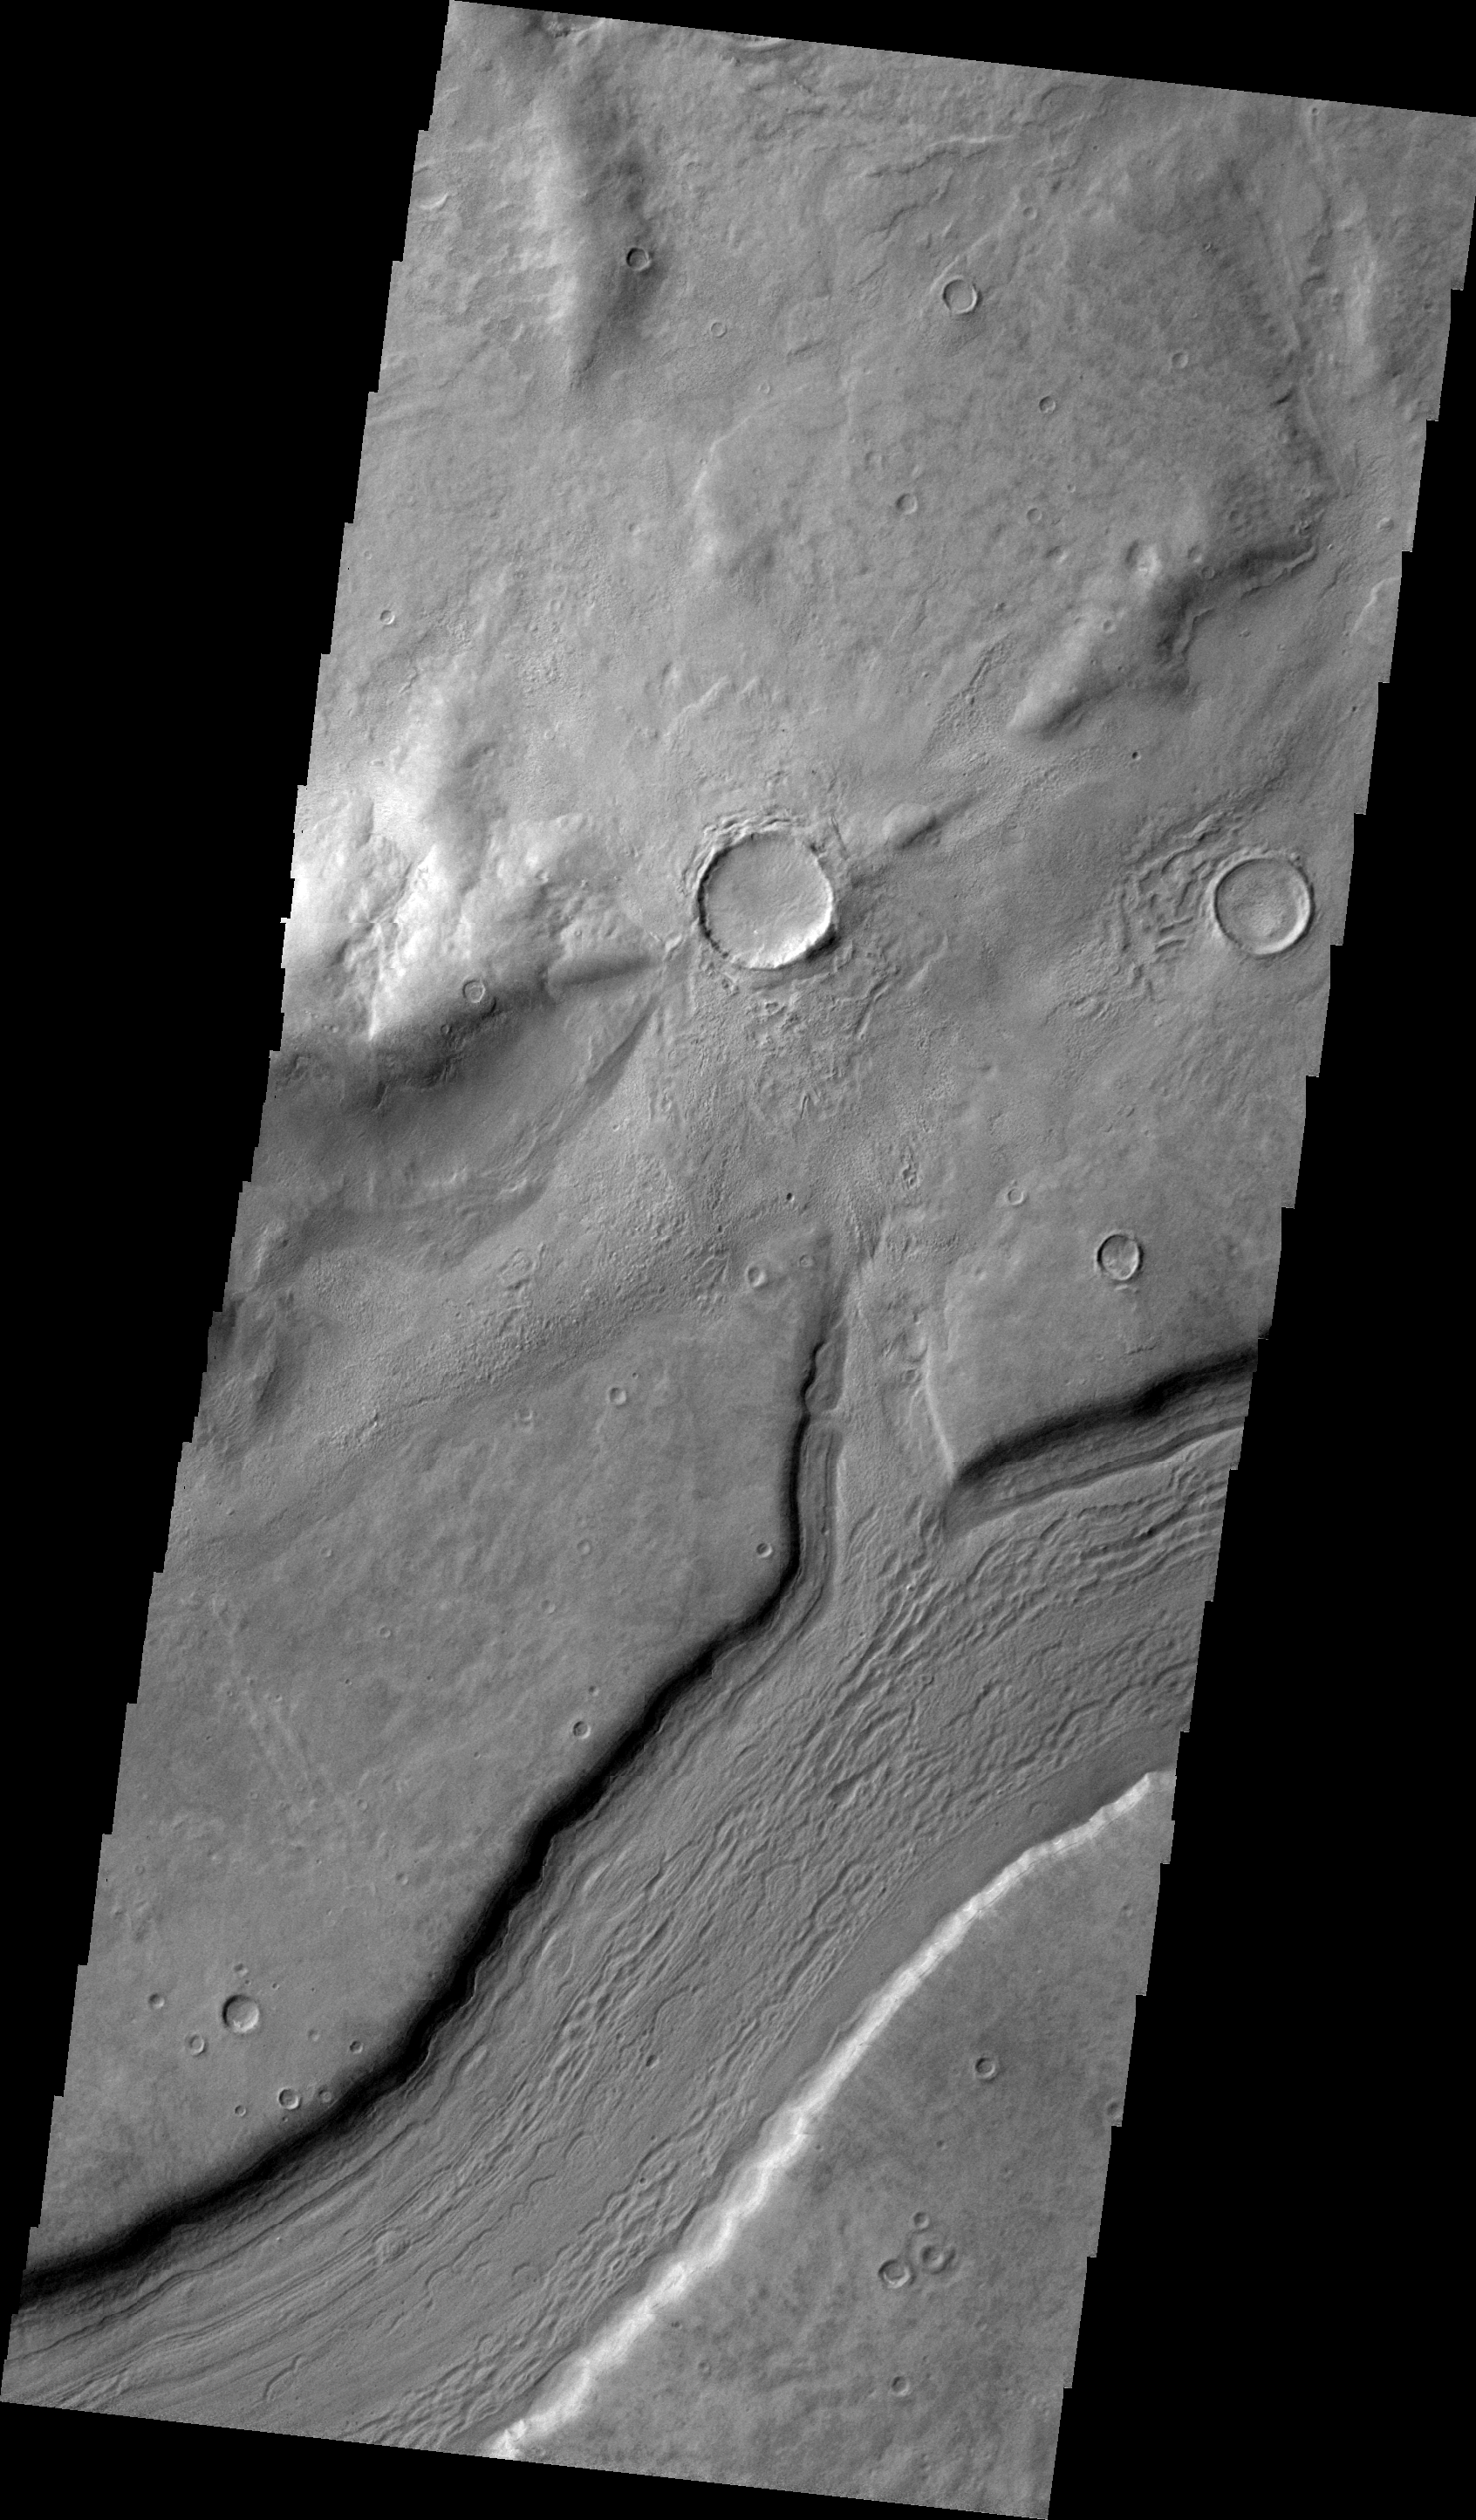

Reull Vallis

This VIS image shows a small section of Reull Vallis.

Image information: VIS instrument. Latitude -41.2N, Longitude 106.6E. 22 meter/pixel resolution.

Please see the THEMIS Data Citation Note for details on crediting THEMIS images.

Note: this THEMIS visual image has not been radiometrically nor geometrically calibrated for this preliminary release. An empirical correction has been performed to remove instrumental effects. A linear shift has been applied in the cross-track and down-track direction to approximate spacecraft and planetary motion. Fully calibrated and geometrically projected images will be released through the Planetary Data System in accordance with Project policies at a later time.

NASA’s Jet Propulsion Laboratory manages the 2001 Mars Odyssey mission for NASA’s Office of Space Science, Washington, D.C. The Thermal Emission Imaging System (THEMIS) was developed by Arizona State University, Tempe, in collaboration with Raytheon Santa Barbara Remote Sensing. The THEMIS investigation is led by Dr. Philip Christensen at Arizona State University. Lockheed Martin Astronautics, Denver, is the prime contractor for the Odyssey project, and developed and built the orbiter. Mission operations are conducted jointly from Lockheed Martin and from JPL, a division of the California Institute of Technology in Pasadena.

Credit: NASA/JPL/ASU